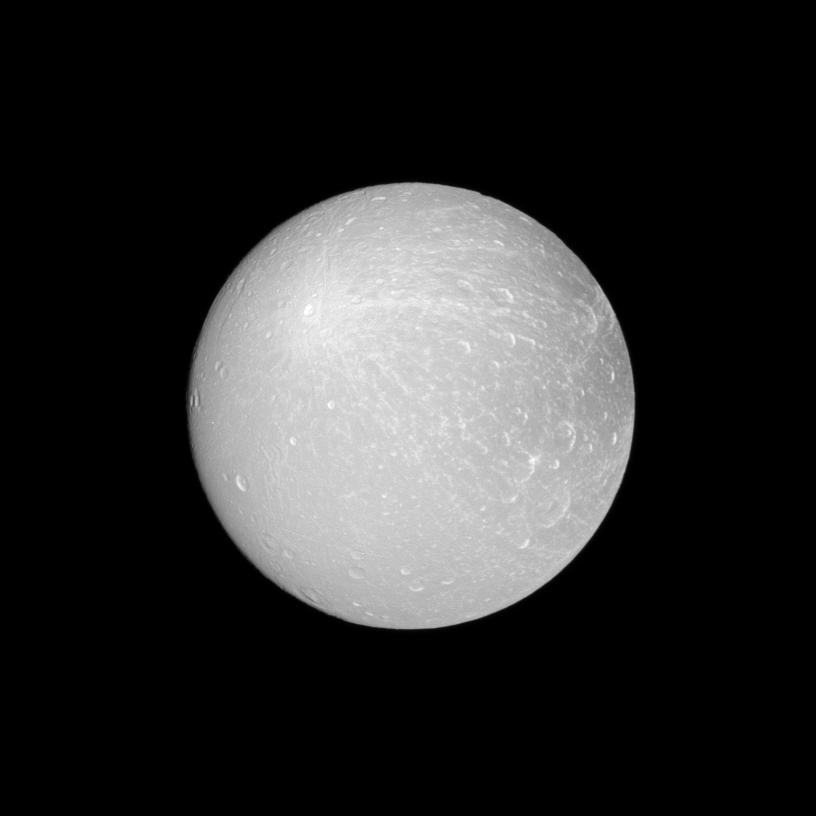

Dione Ray Crater

The Cassini spacecraft looks at an example of a ray crater on the leading hemisphere of Saturn’s moon Dione.

The ray crater is in the upper-left of the image and ejecta rays show up as brighter material emanating from the crater. To see an example of a ray crater on Rhea, see PIA10533.

This view looks toward the leading hemisphere of Dione (698 miles, or 1,123 kilometers across). North on Dione is up and rotated 12 degrees to the left.

The image was taken in visible light with the Cassini spacecraft narrow-angle camera on July 23, 2012. The view was acquired at a distance of approximately 260,000 miles (418,000 kilometers) from Dione and at a Sun-Dione-spacecraft, or phase, angle of 5 degrees. Image scale is 2 miles (3 kilometers) per pixel.

The Cassini-Huygens mission is a cooperative project of NASA, the European Space Agency and the Italian Space Agency. The Jet Propulsion Laboratory, a division of the California Institute of Technology in Pasadena, manages the mission for NASA’s Science Mission Directorate, Washington, D.C. The Cassini orbiter and its two onboard cameras were designed, developed and assembled at JPL. The imaging operations center is based at the Space Science Institute in Boulder, Colo.

Credit: NASA/JPL-Caltech/Space Science Institute